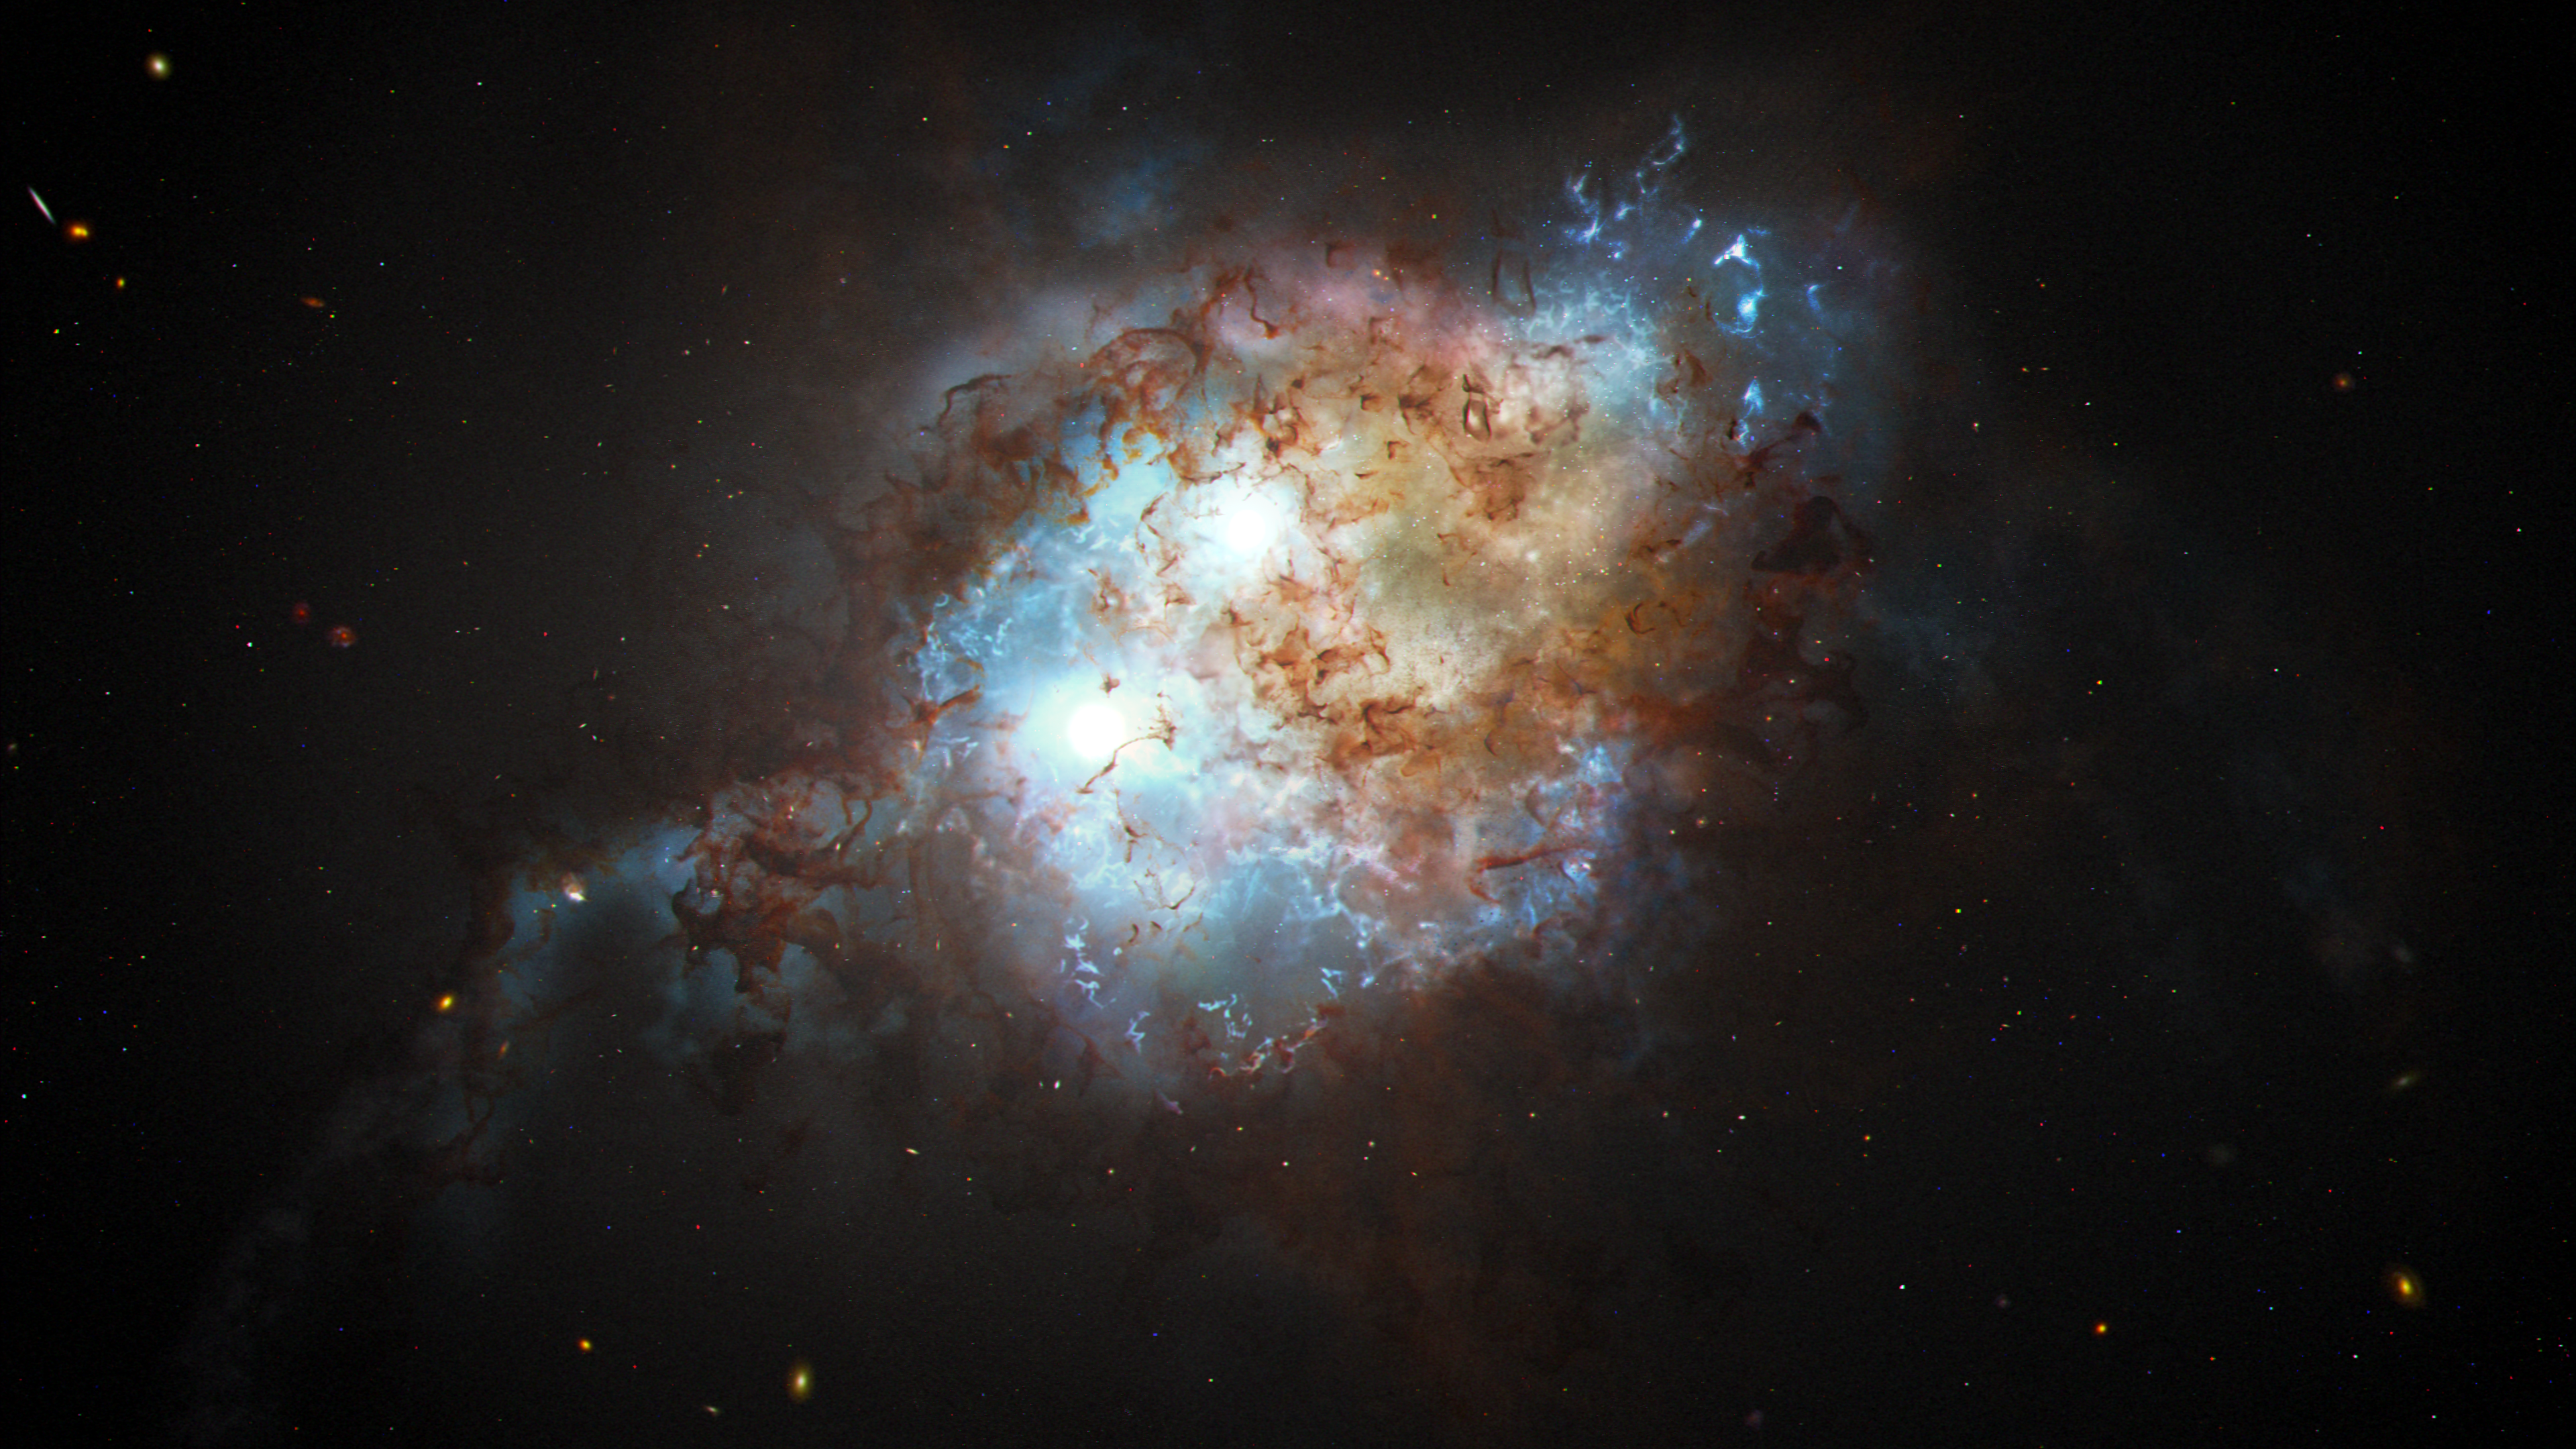

Dual Quasar (Artist’s Illustration)

This artist's concept shows the brilliant glare of two quasars residing in the cores of two galaxies that are in the chaotic process of merging. The gravitational tug-of-war between the two galaxies ignites a firestorm of star birth.

Quasars are brilliant beacons of intense light from the centers of distant galaxies. They are powered by supermassive black holes voraciously feeding on infalling matter. This feeding frenzy unleashes a torrent of radiation that can outshine the collective light of billions of stars in the host galaxy.

In a few tens of millions of years, the black holes and their galaxies will merge, and so will the quasar pair, forming an even more massive black hole.

Credit: NASA, ESA, Joseph Olmsted (STScI)